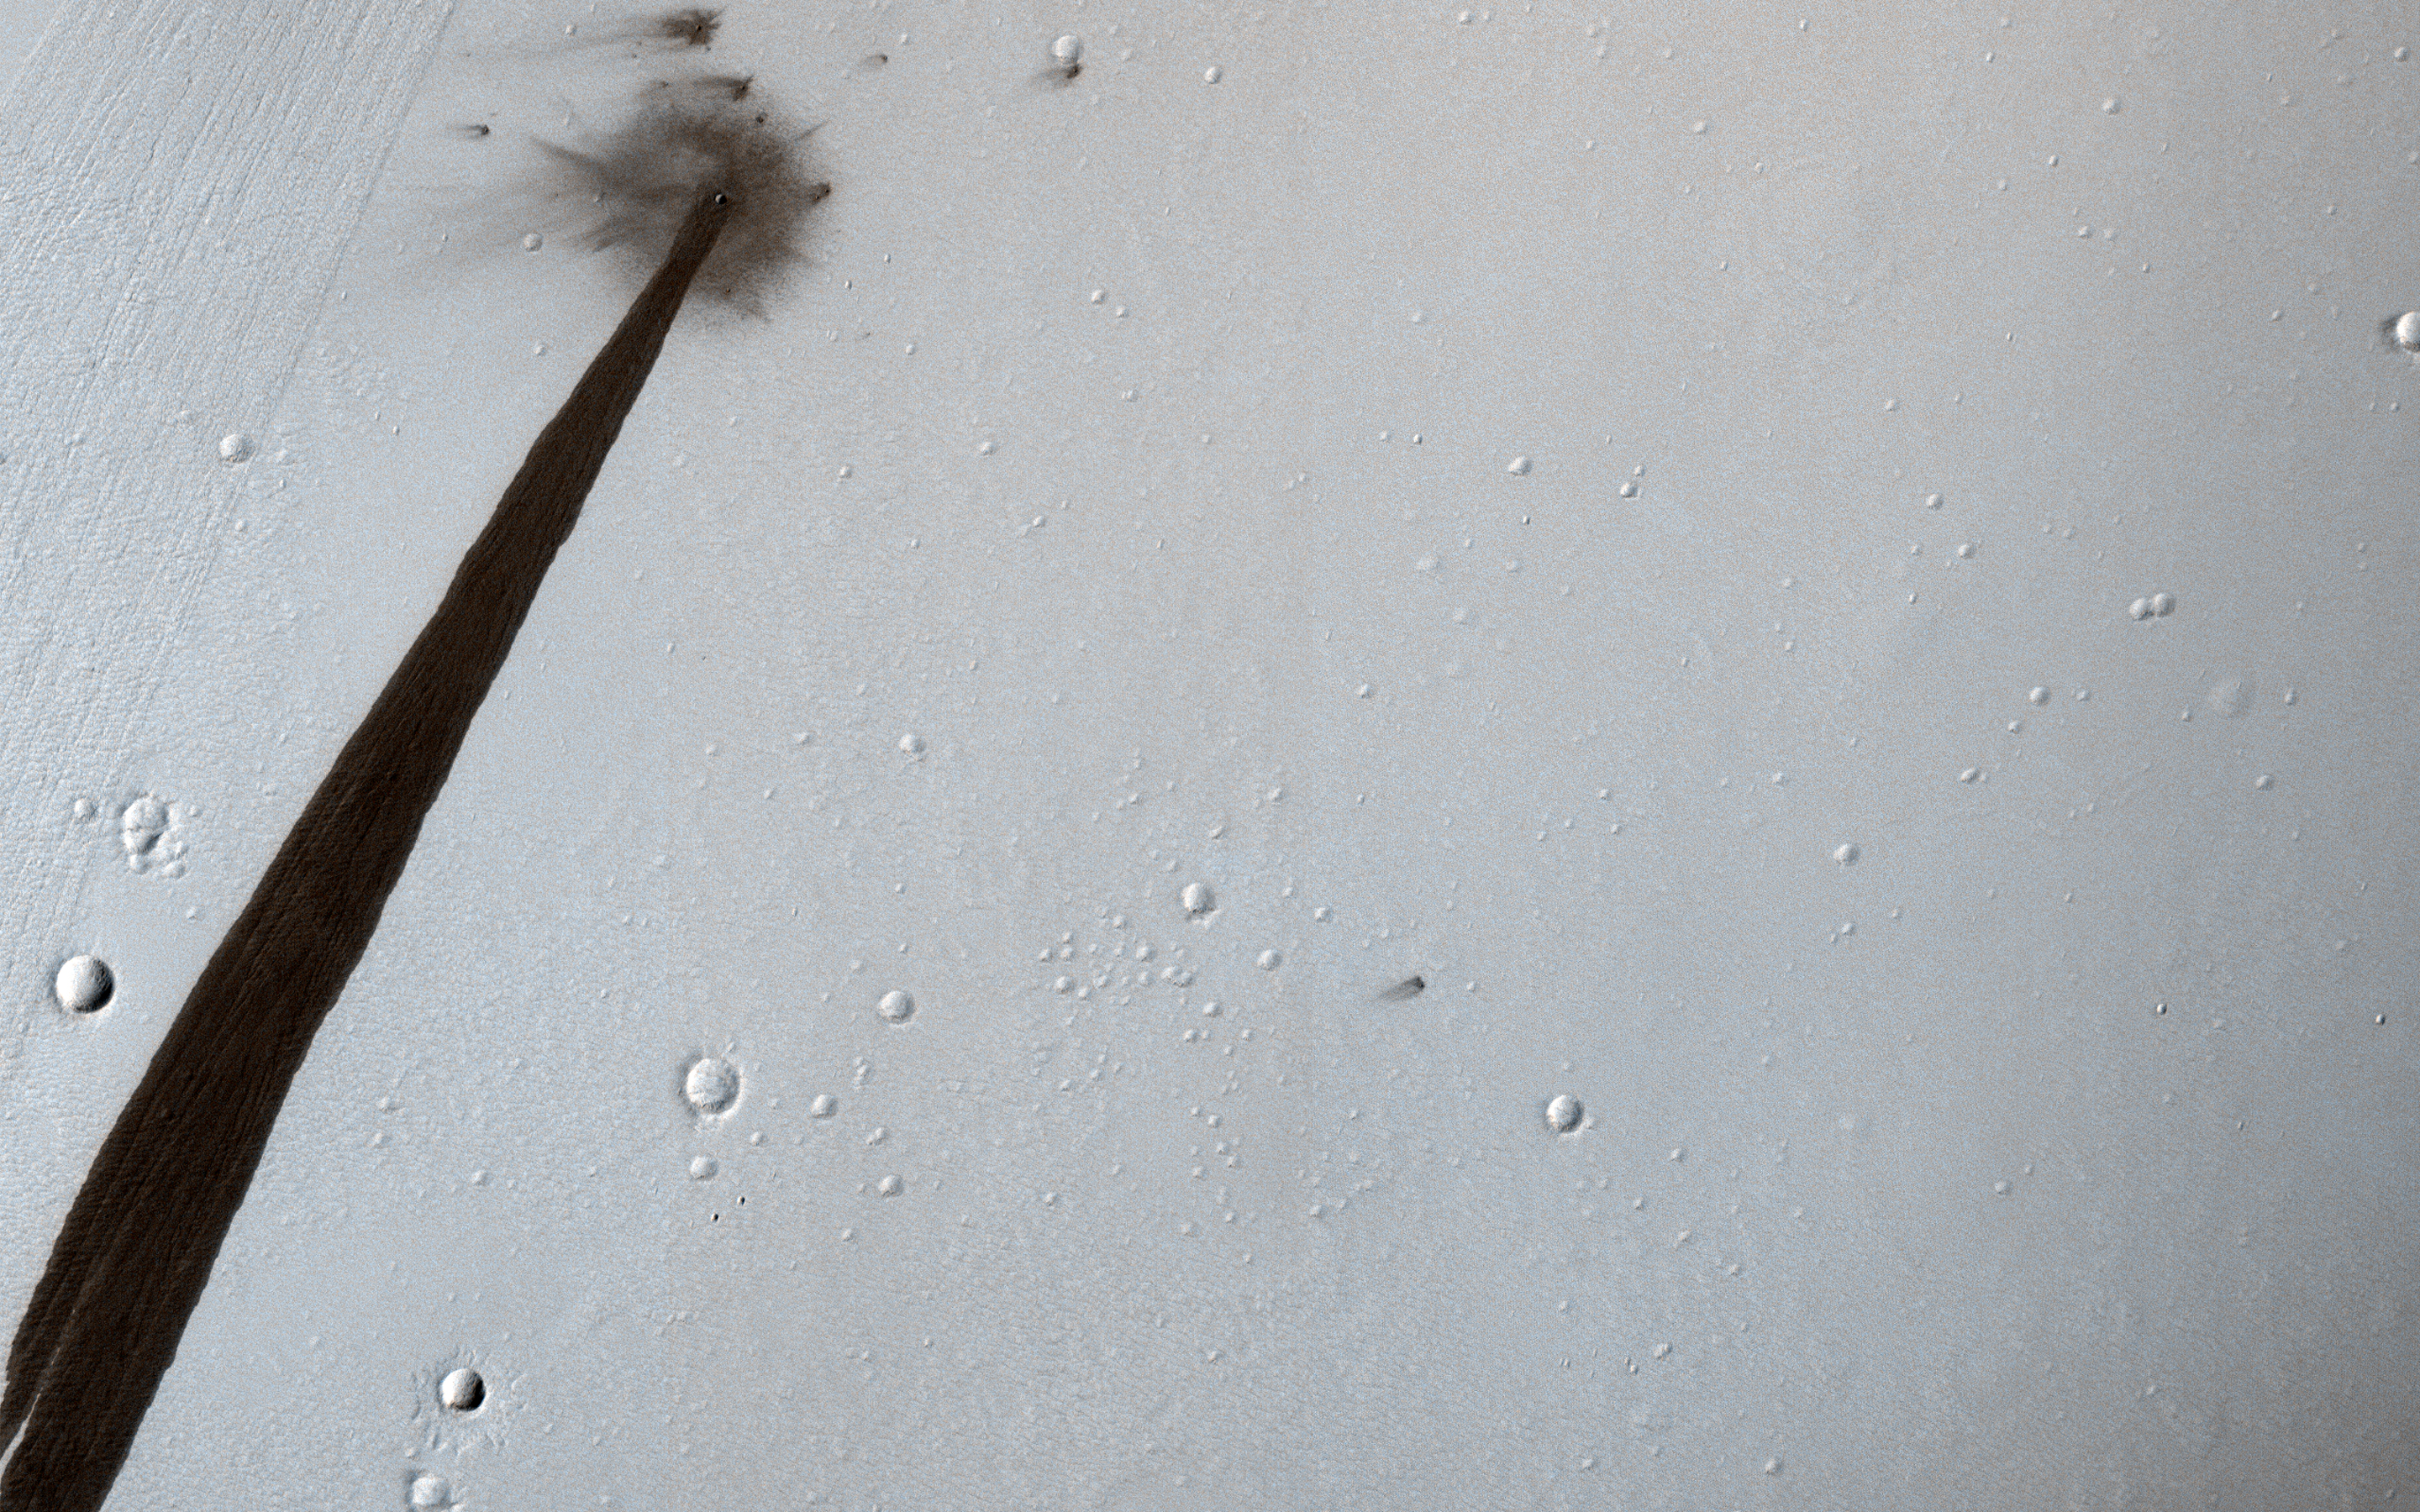

Bang and Whoosh!

This HiRISE image from NASA’s Mars Reconnaissance Orbiter (MRO) captures a new, dated (within about a decade) impact crater that triggered a slope streak. When the meteoroid hit the surface and exploded to make the crater, it also destabilized the slope and initiated this avalanche.

The crater itself is only 5 meters across, but the streak it started is 1 kilometer long! Slope streaks are created when dry dust avalanches leave behind dark swaths on dusty Martian hills. The faded scar of an old avalanche is also visible to the side of the new dark streak.

The map is projected above at a scale of 25 centimeters (9.8 inches) per pixel. [The original image scale is 27.7 centimeters (10.9 inches) per pixel (with 1 x 1 binning); objects on the order of 55.4 centimeters (21.8 inches) per pixel (with 2 x 2 binning) across are resolved.] North is up.

The University of Arizona, Tucson, operates HiRISE, which was built by Ball Aerospace & Technologies Corp., Boulder, Colorado. NASA’s Jet Propulsion Laboratory, a division of Caltech in Pasadena, California, manages the Mars Reconnaissance Orbiter Project for NASA’s Science Mission Directorate, Washington.

Credit: NASA/JPL-Caltech/Univ. of Arizona